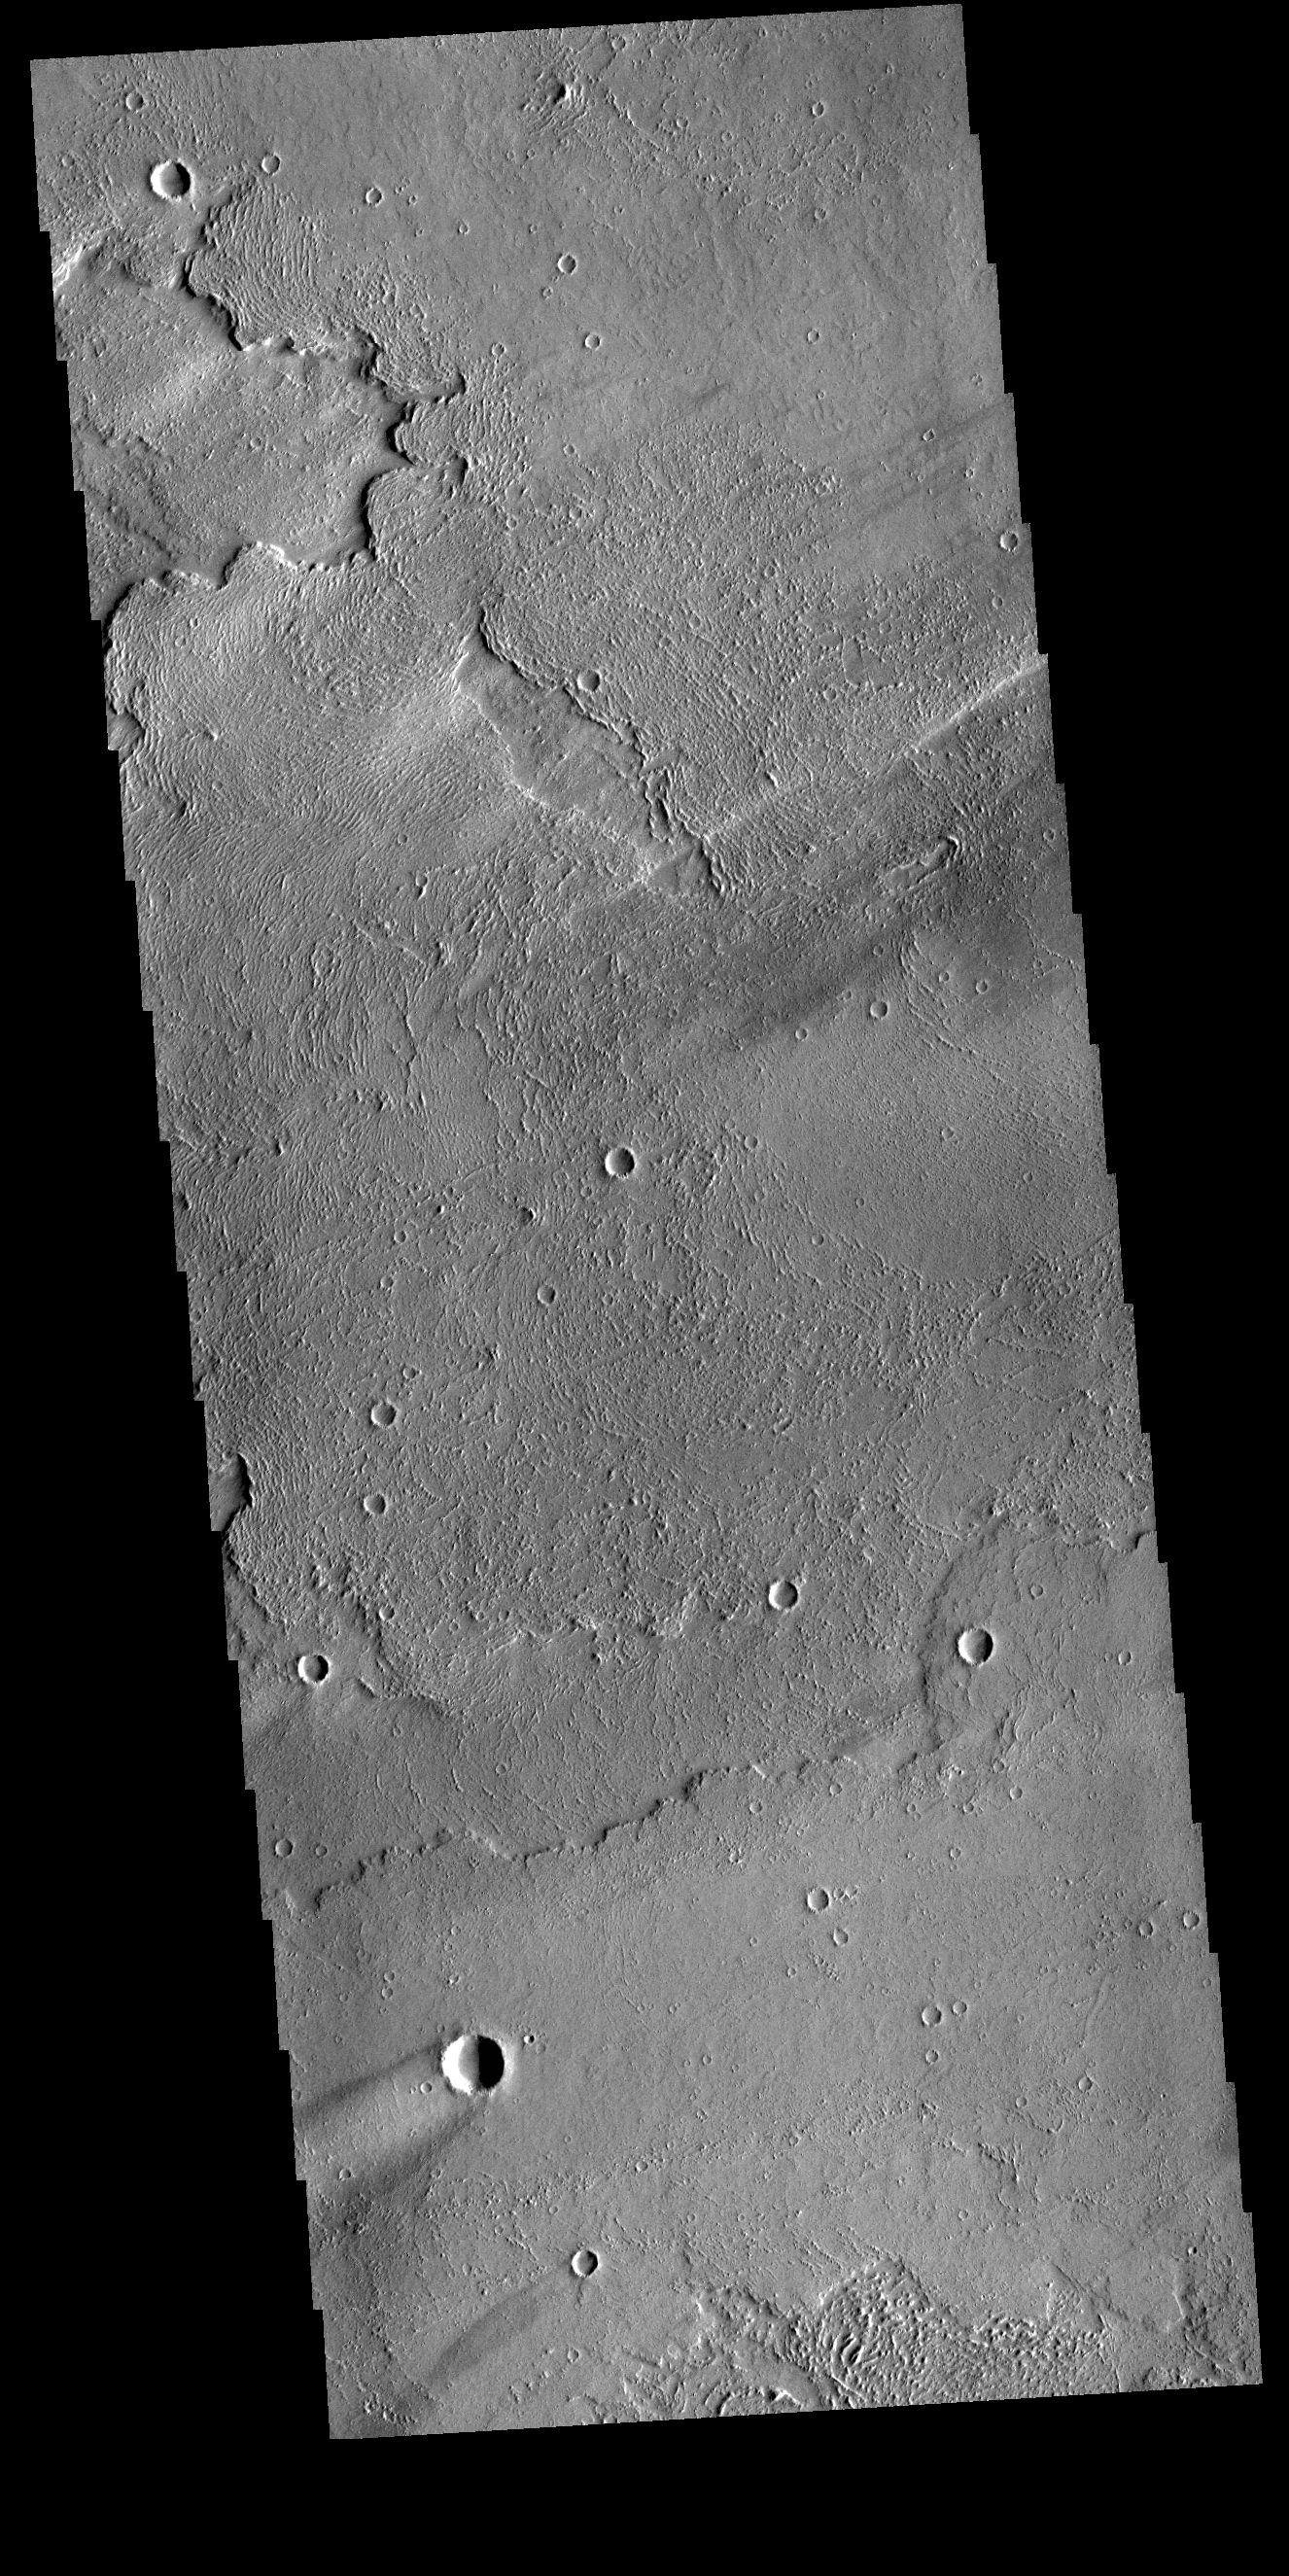

Daedalia Planum Windstreak

Today’s VIS image shows a windstreak on lava plains southwest of Arsia Mons. The extensive lava flow field is called Daedalia Planum. The dark and bright material forming the “tail” behind the crater were created by surface winds funneling over and around the crater. The raised rim and bowl of impact craters causes a complex interaction such that the wind vortex in the lee of the crater can both scour away the surface dust and deposit it back in the center of the lee. The “tail” shows the direction of the wind, in this case blowing from the right to the left.

Credit: NASA/JPL-Caltech/ASU